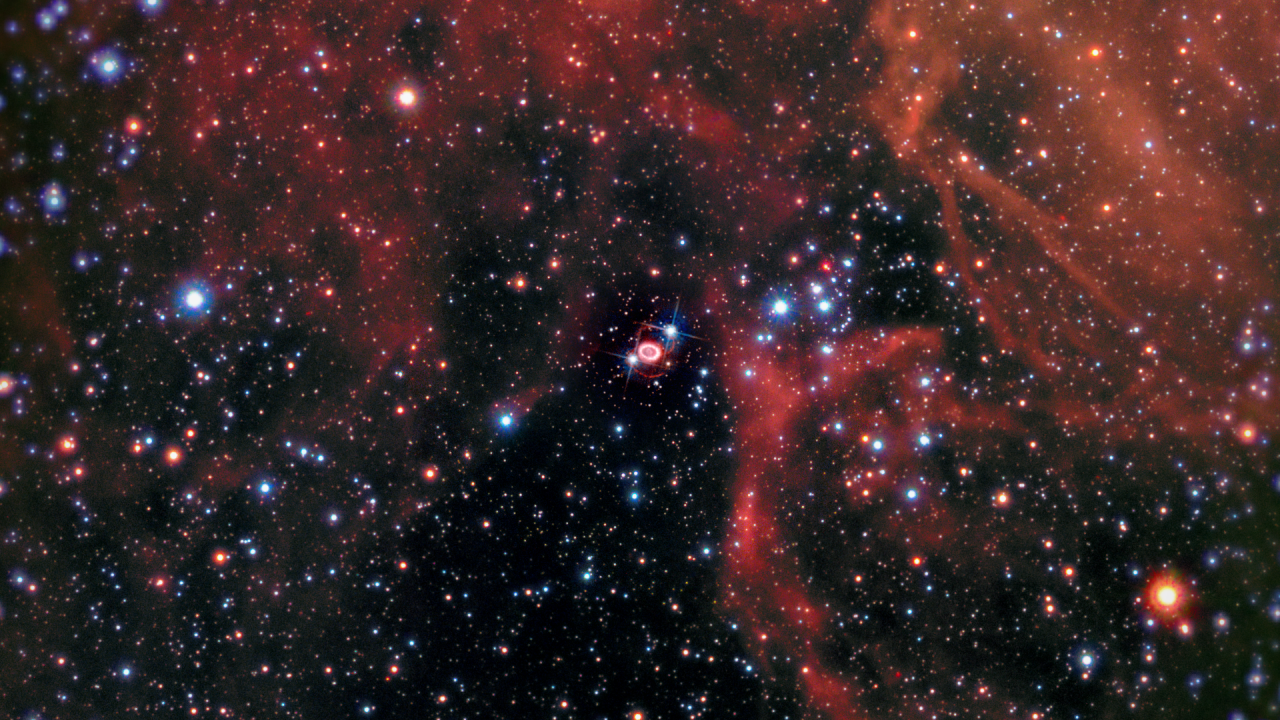

A Zoom into Supernova 1987A

The video begins with a nighttime view of the Small and Large Magellanic clouds, satellite galaxies of our Milky Way. It then zooms into a rich star-birth region in the Large Magellanic Cloud. Nestled between mountains of red-colored gas is the odd-looking structure of Supernova 1987A, the remnant of an exploded star that was first observed in February 1987. The site of the supernova is surrounded by a ring of material that is illuminated by a wave of energy from the outburst. Two faint outer rings are also visible. All three rings existed before the explosion as fossil relics of the doomed star’s activity in its final days.

Credit: NASA, ESA, Gregory Bacon (STScI)